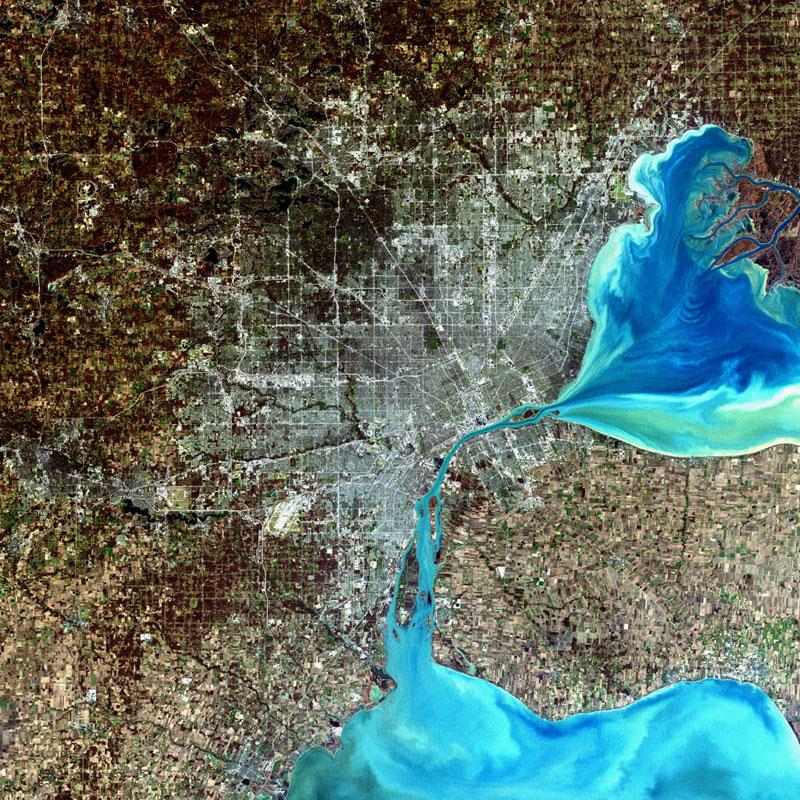

Detroit, Michigan, USA

Detroit, Michigan, USA Sensor: L7 ETM+ Acquisition Date: December 11, 2001 Path/Row: 20/30 Lat/Long: 42.330/-83.046 Detroit, Michigan, is commonly referred to as Motor City because of the many automobile manufacturing plants located in the city. It is the largest city in Michigan, with a population approaching one million.

Credit: NASA/Goddard/Landsat